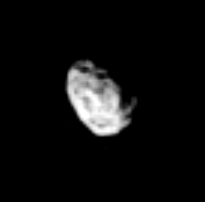

Hyperion’s Face

The rugged surface of Saturn’s irregular tumbling moon Hyperion is revealed in this Cassini image. Hyperion is 266 kilometers (165 miles) across.

The image was taken in visible light with the Cassini spacecraft narrow-angle camera on Feb. 23, 2005, at a distance of approximately 1.7 million kilometers (1 million miles) from Hyperion and at a Sun-Hyperion-spacecraft, or phase, angle of 42 degrees. Resolution in the original image was 10 kilometers (6 miles) per pixel. The image has been contrast-enhanced and magnified by a factor of three to aid visibility.

The Cassini-Huygens mission is a cooperative project of NASA, the European Space Agency and the Italian Space Agency. The Jet Propulsion Laboratory, a division of the California Institute of Technology in Pasadena, manages the mission for NASA’s Science Mission Directorate, Washington, D.C. The Cassini orbiter and its two onboard cameras were designed, developed and assembled at JPL. The imaging team is based at the Space Science Institute, Boulder, Colo.

Credit: NASA/JPL/Space Science Institute